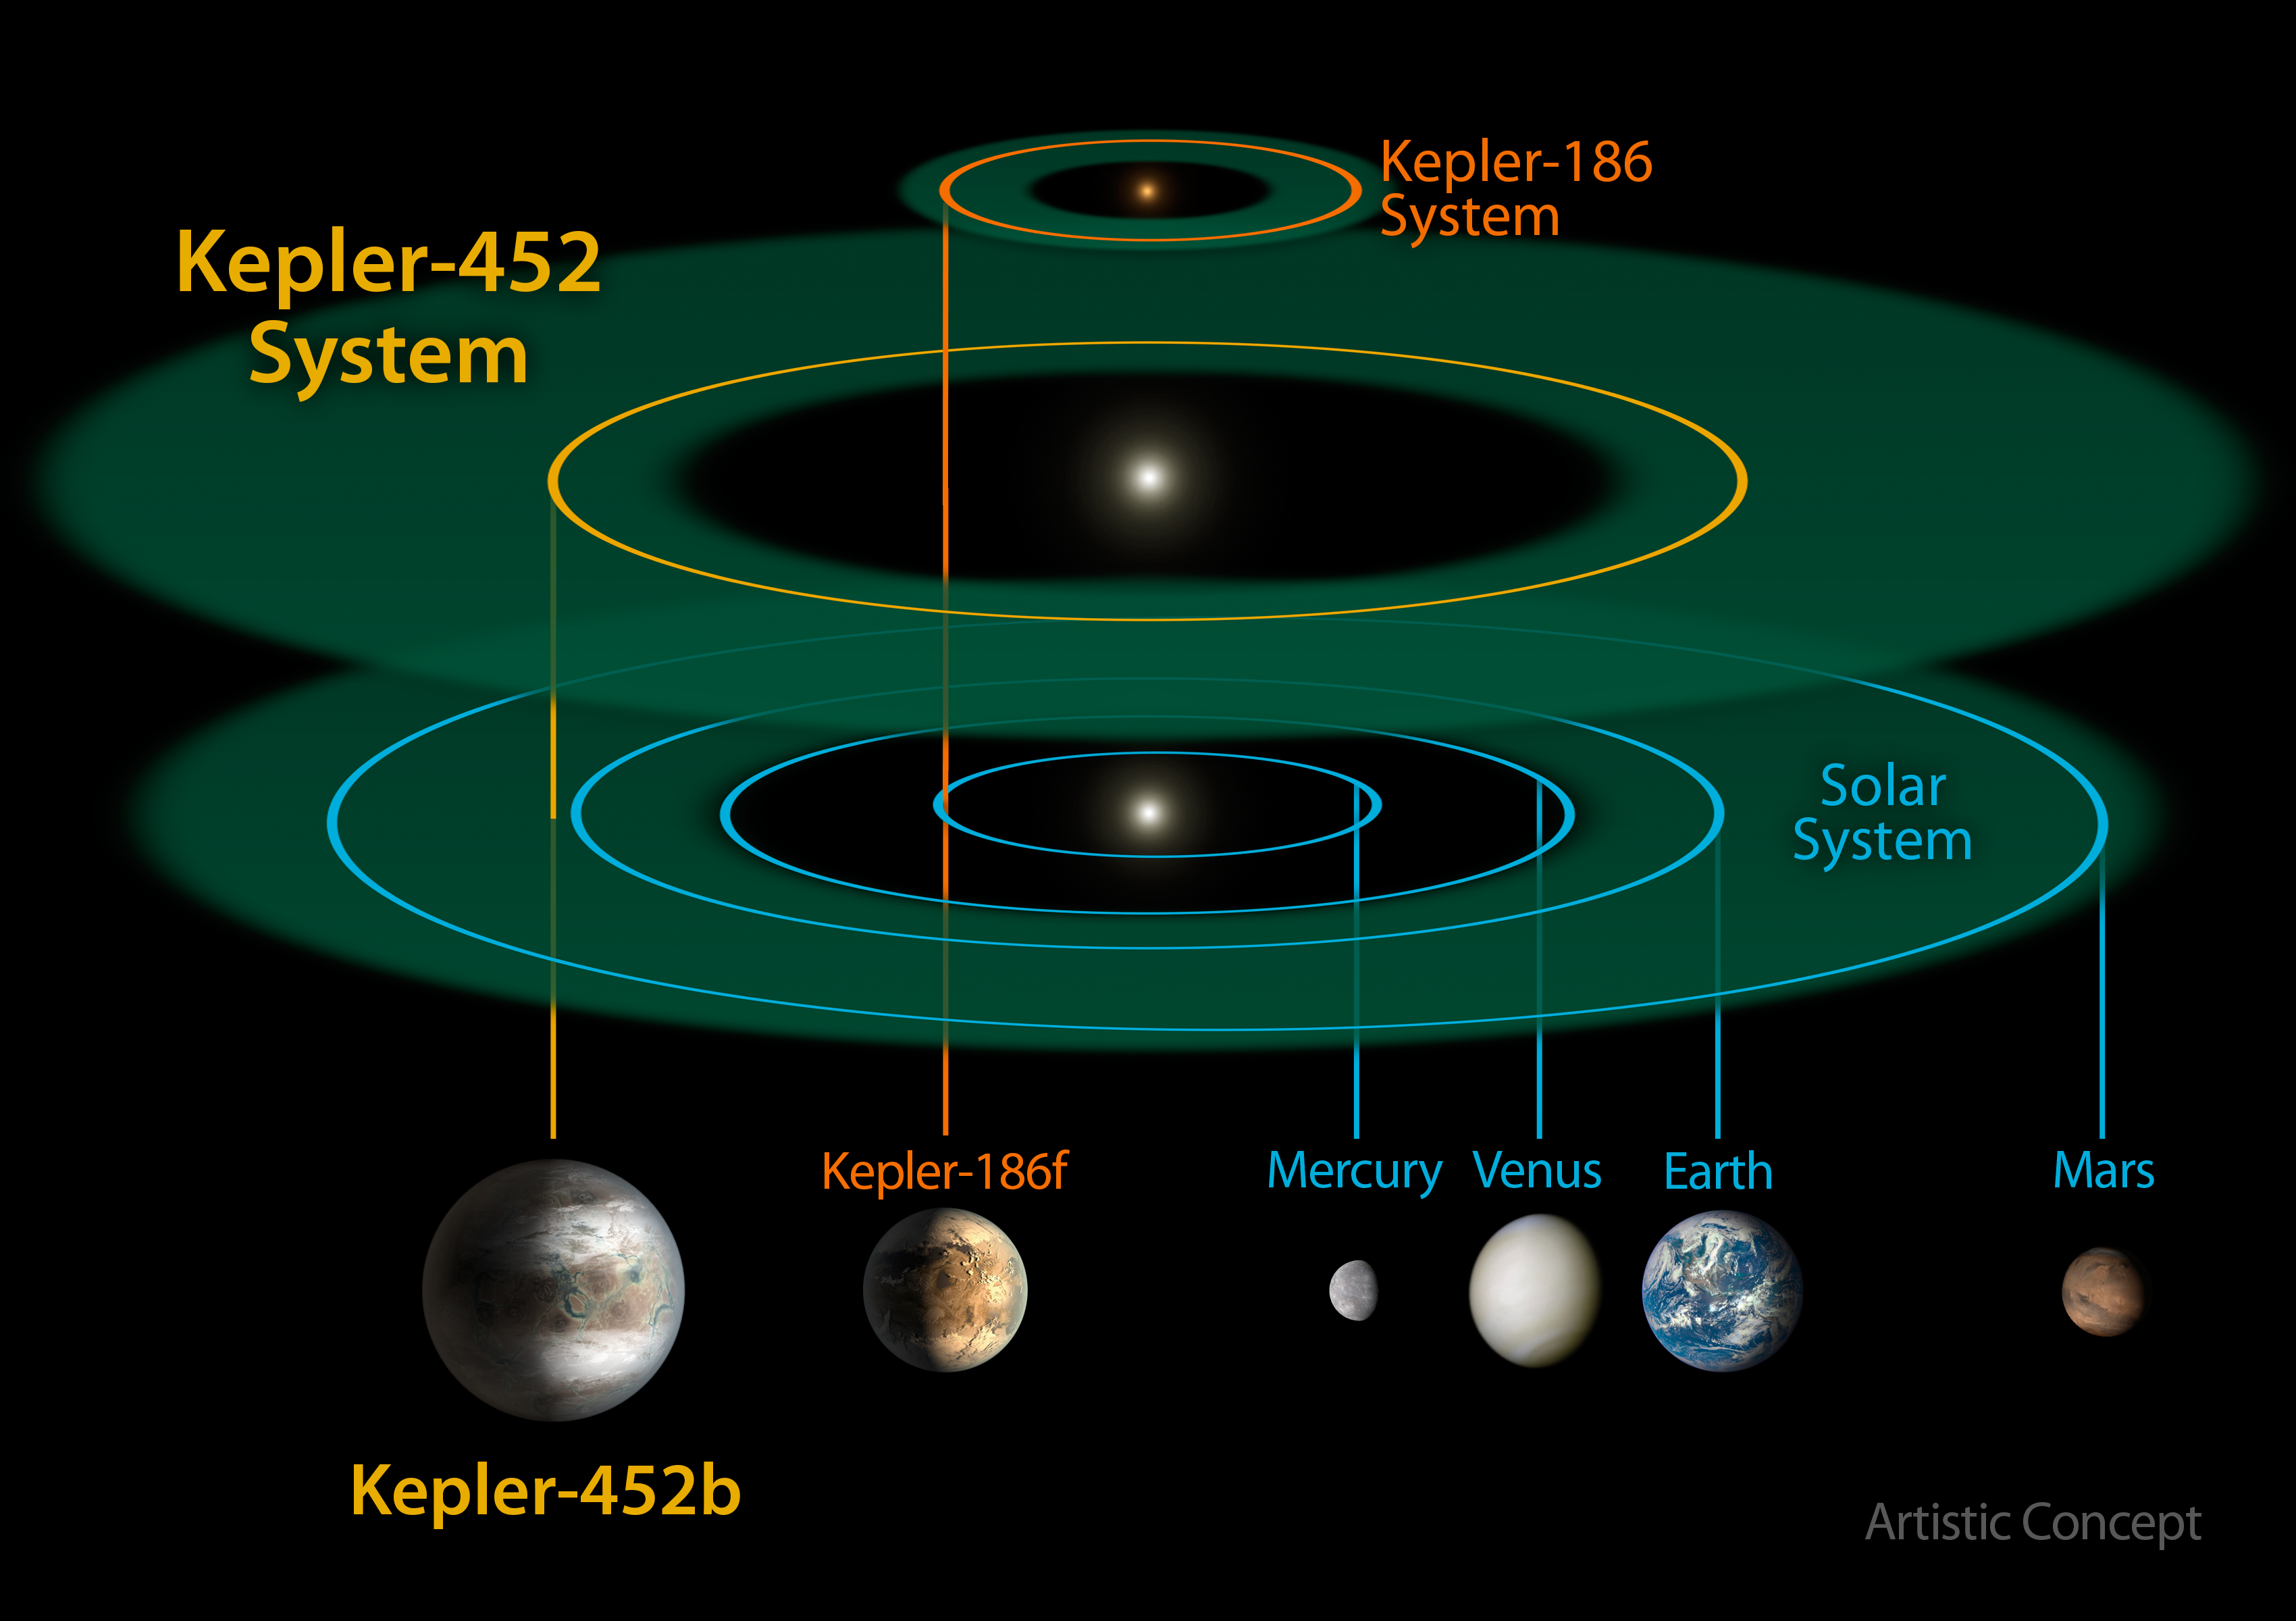

Planetary System Comparisons

This size and scale of the Kepler-452 system compared alongside the Kepler-186 system and the solar system. Kepler-186 is a miniature solar system that would fit entirely inside the orbit of Mercury. The habitable zone of Kepler-186 is very small compared to that of Kepler-452 or the sun because it is a much smaller, cooler star. The size and extent of the habitable zone of Kepler-452 is nearly the same as that of the sun, but is slightly bigger because Kepler-452 is somewhat older, bigger and brighter. The size of the orbit of Kepler-452b is nearly the same as that of Earth at 1.05 astronomical units (an astronomical unit is the distance between Earth and the sun). Kepler-452b orbits its star once every 385 days.

NASA Ames manages Kepler’s ground system development, mission operations and science data analysis. NASA’s Jet Propulsion Laboratory in Pasadena, Calif., managed Kepler mission development. Ball Aerospace & Technologies Corp. in Boulder, Colo., developed the Kepler flight system and supports mission operations with JPL at the Laboratory for Atmospheric and Space Physics at the University of Colorado in Boulder. The Space Telescope Science Institute in Baltimore archives, hosts and distributes the Kepler science data. Kepler is NASA’s 10th Discovery Mission and is funded by NASA’s Science Mission Directorate at the agency’s headquarters in Washington.

Credit: NASA/Ames/JPL-Caltech